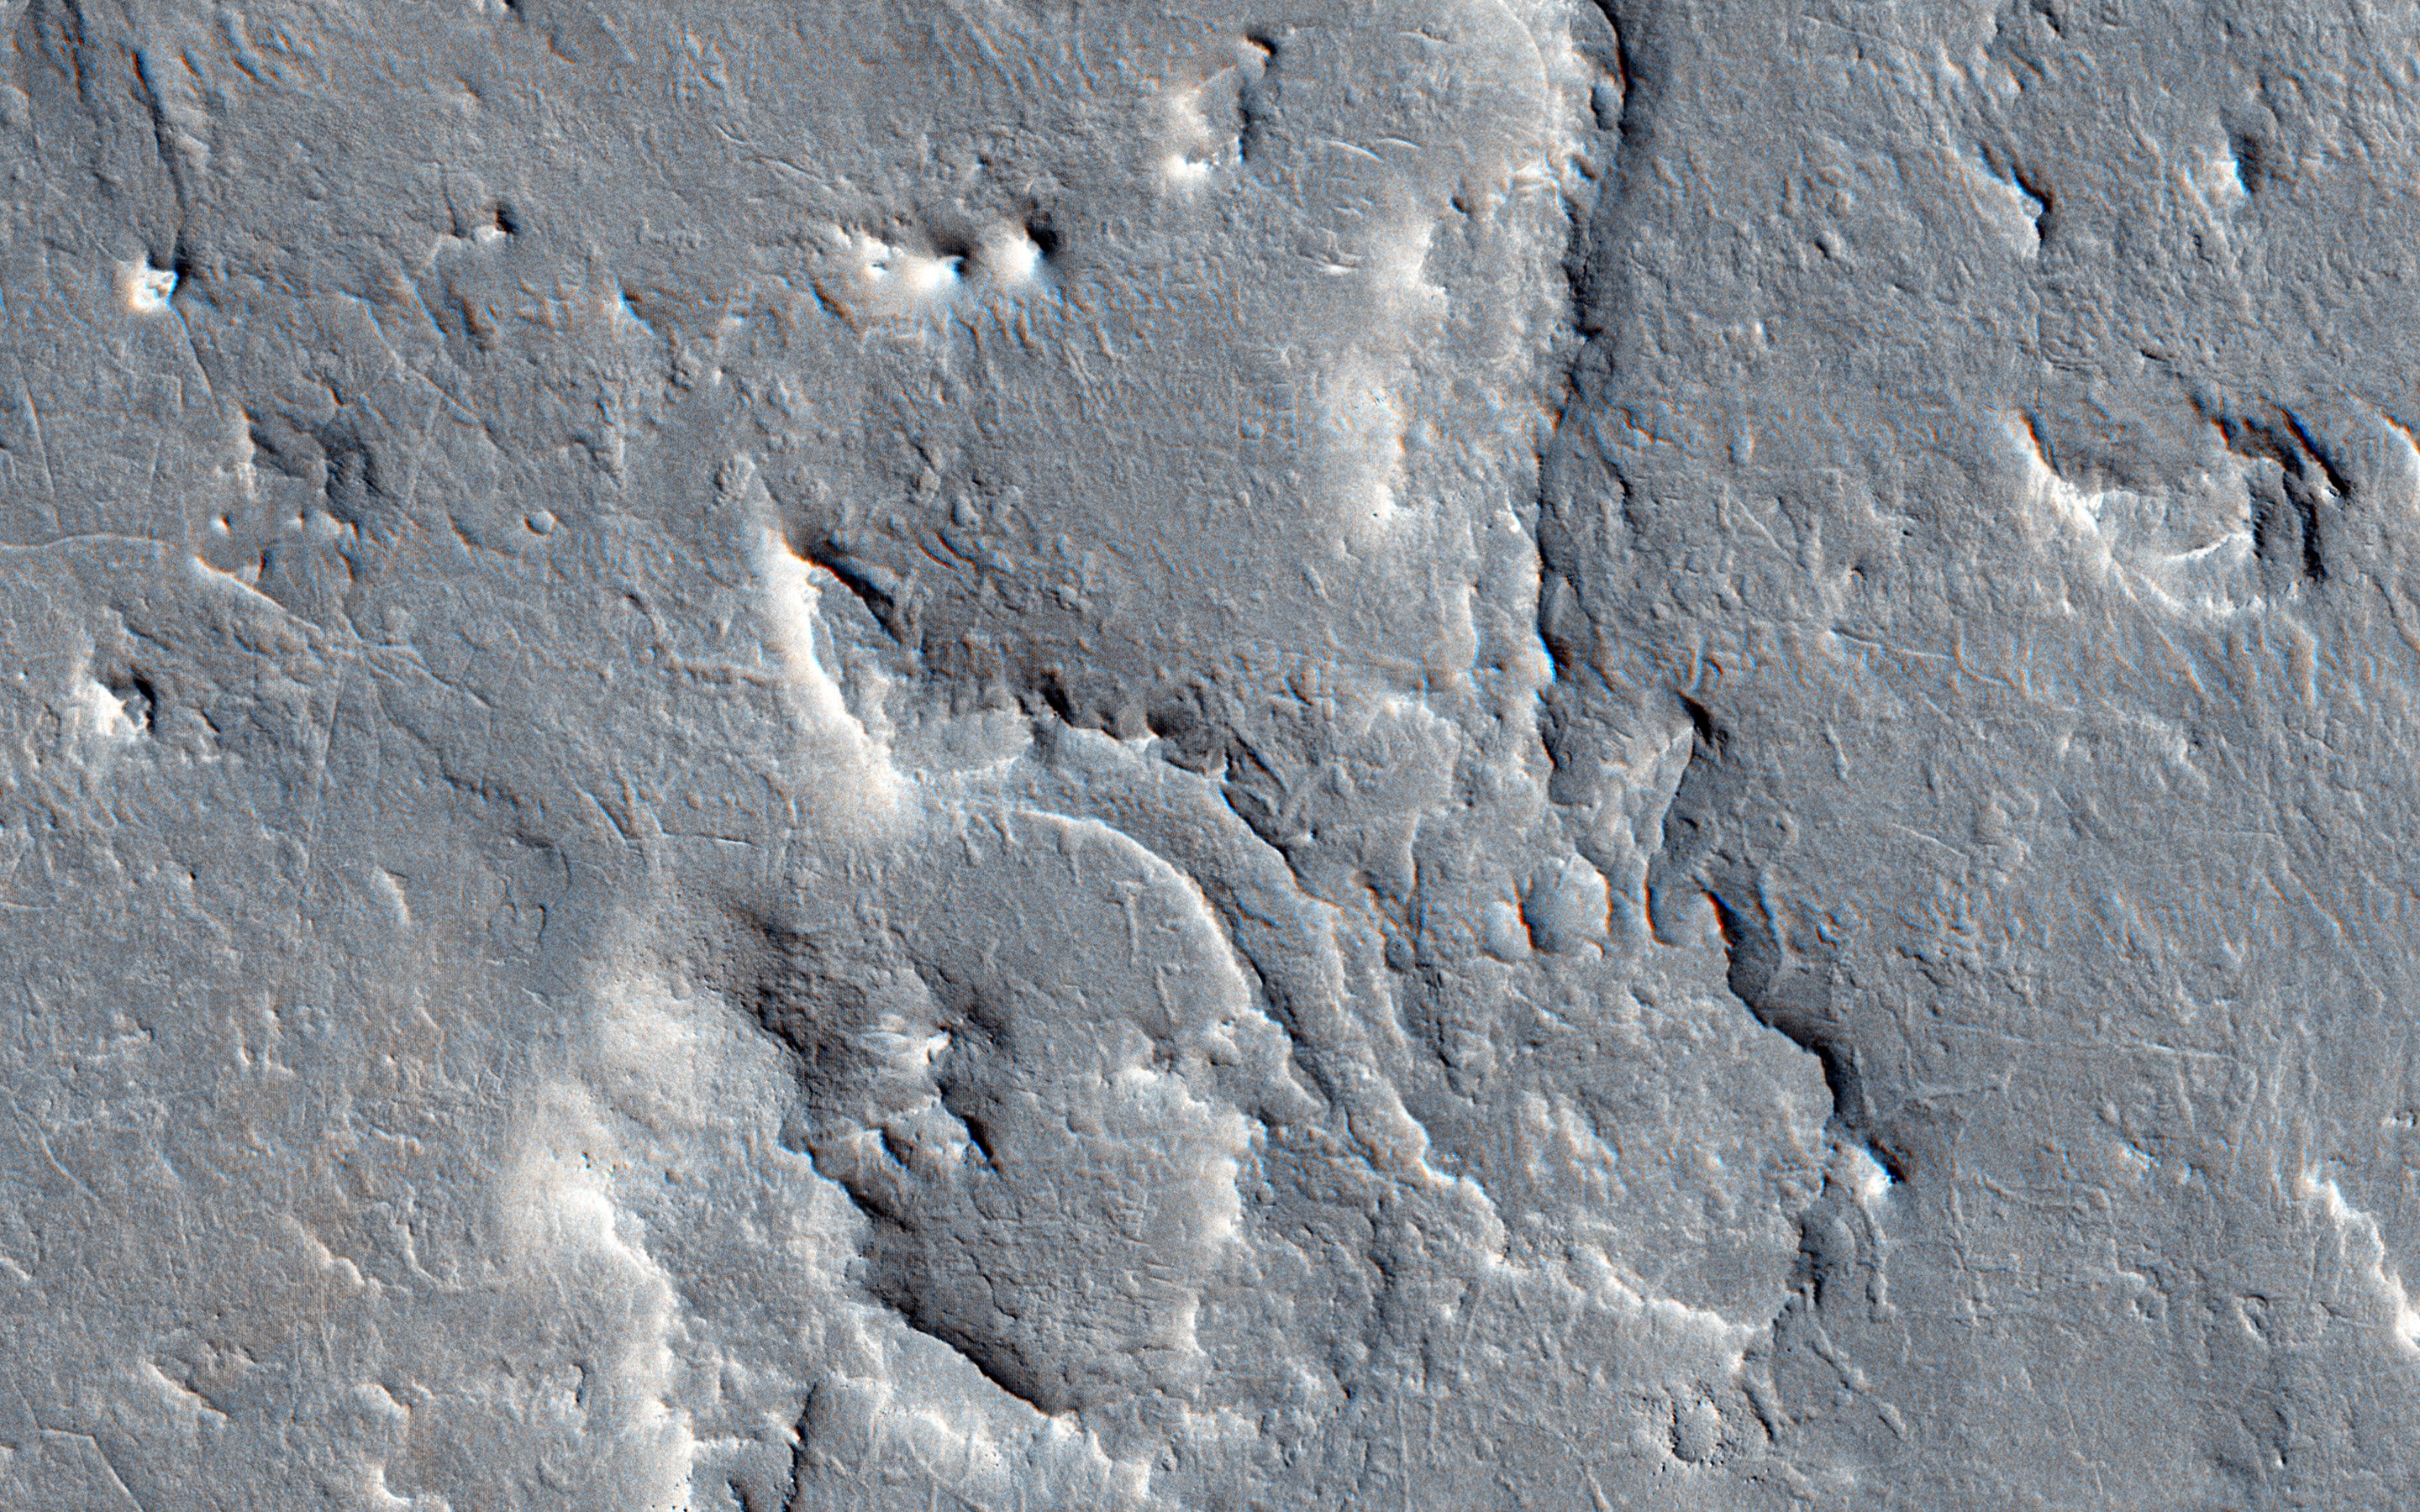

A Possible Landing Site for the ExoMars Rover in Aram Dorsum

This image is part of a proposed landing site for the ExoMars Rover, planned for launch in 2018.

We can see how an upper layers of light toned sediments have been eroded, leaving a lower surface which appears dark. The retreating sediment scarp slopes would be an important target for the rover if it ends up going to Aram Dorsum.

The retreating scarps will be relatively recent compared to the ancient age of the terrain. That means that organic compounds-which is what ExoMars is designed to drill to 2 meters depth and analyze-will not have been exposed to the full effects of solar and galactic radiation for their entire history. Such radiation can break down organic compounds. Prior to this later erosion, the rocks formed in the ancient, Noachian era as alluvial deposits of fine grained sediment.

The University of Arizona, Tucson, operates HiRISE, which was built by Ball Aerospace & Technologies Corp., Boulder, Colorado. NASA’s Jet Propulsion Laboratory, a division of the California Institute of Technology in Pasadena, manages the Mars Reconnaissance Orbiter Project for NASA’s Science Mission Directorate, Washington.

Credit: NASA/JPL-Caltech/Univ. of Arizona